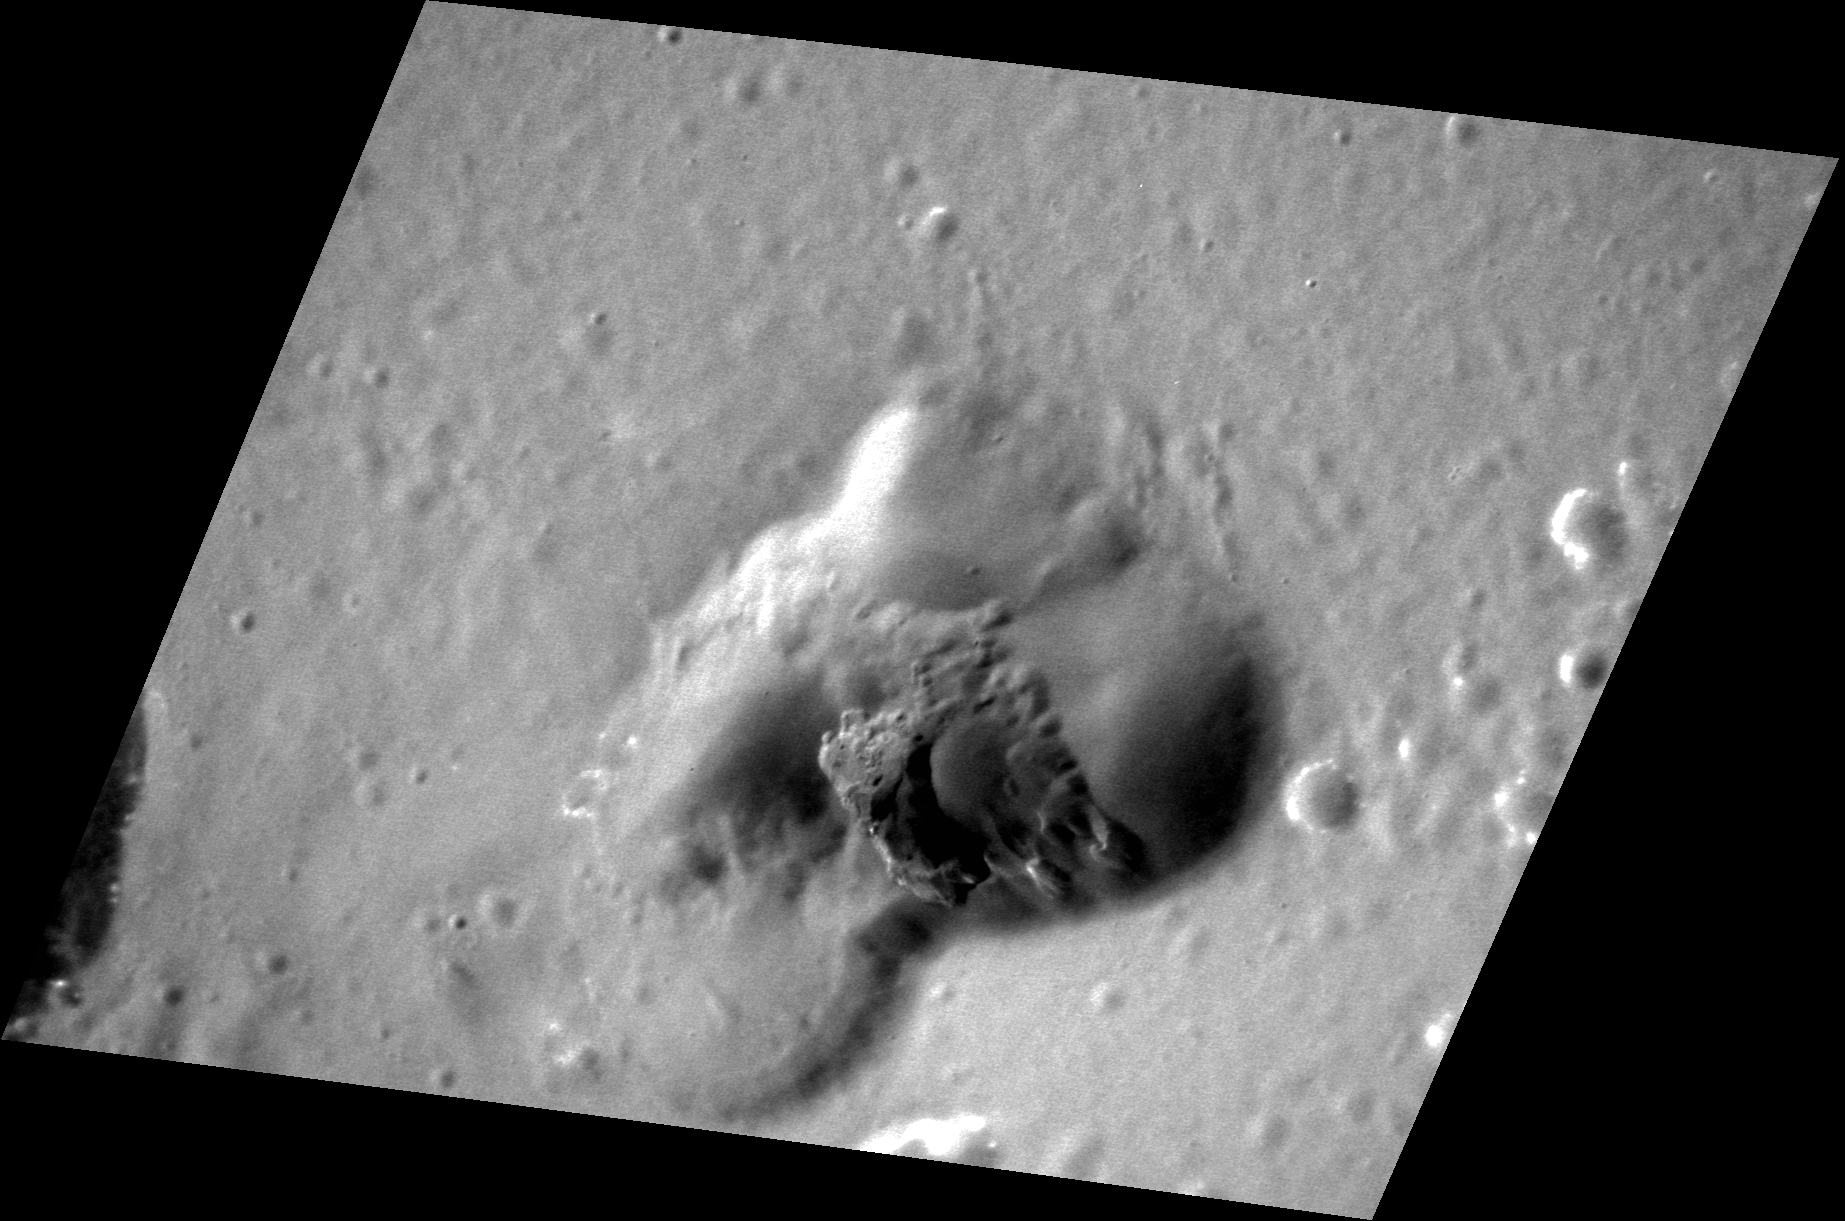

Time to Vent

This kidney-shaped depression lies along the inner margin of the Caloris basin and was first imaged during MESSENGER’s first flyby of the innermost planet. The rimless, non-circular depression is the vent of a small, explosive volcano, similar to other volcanic vents on Mercury. The small number of superposed craters indicates that this feature is relatively young.

This image was acquired as a high-resolution targeted observation. Targeted observations are images of a small area on Mercury’s surface at resolutions much higher than the 250-meter/pixel (820 feet/pixel) morphology base map or the 1-kilometer/pixel (0.6 miles/pixel) color base map. It is not possible to cover all of Mercury’s surface at this high resolution during MESSENGER’s one-year mission, but several areas of high scientific interest are generally imaged in this mode each week.

The MESSENGER spacecraft is the first ever to orbit the planet Mercury, and the spacecraft’s seven scientific instruments and radio science investigation are unraveling the history and evolution of the Solar System’s innermost planet. Visit the Why Mercury? section of this website to learn more about the key science questions that the MESSENGER mission is addressing. During the one-year primary mission, MDIS is scheduled to acquire more than 75,000 images in support of MESSENGER’s science goals.

Date acquired: June 07, 2011
Image Mission Elapsed Time (MET): 215894570
Image ID: 347724
Instrument: Narrow Angle Camera (NAC) of the Mercury Dual Imaging System (MDIS)
Center Latitude: 22.5°
Center Longitude: 146.1° E
Resolution: 28 meters/pixel
Scale: The depression is approximately 23 km (14 mi.) across its longest dimension.
Incidence Angle: 39.6°
Emission Angle: 45.5°
Phase Angle: 78.3°

These images are from MESSENGER, a NASA Discovery mission to conduct the first orbital study of the innermost planet, Mercury. For information regarding the use of images, see the MESSENGER image use policy.

Credit: NASA/Johns Hopkins University Applied Physics Laboratory/Carnegie Institution of Washington